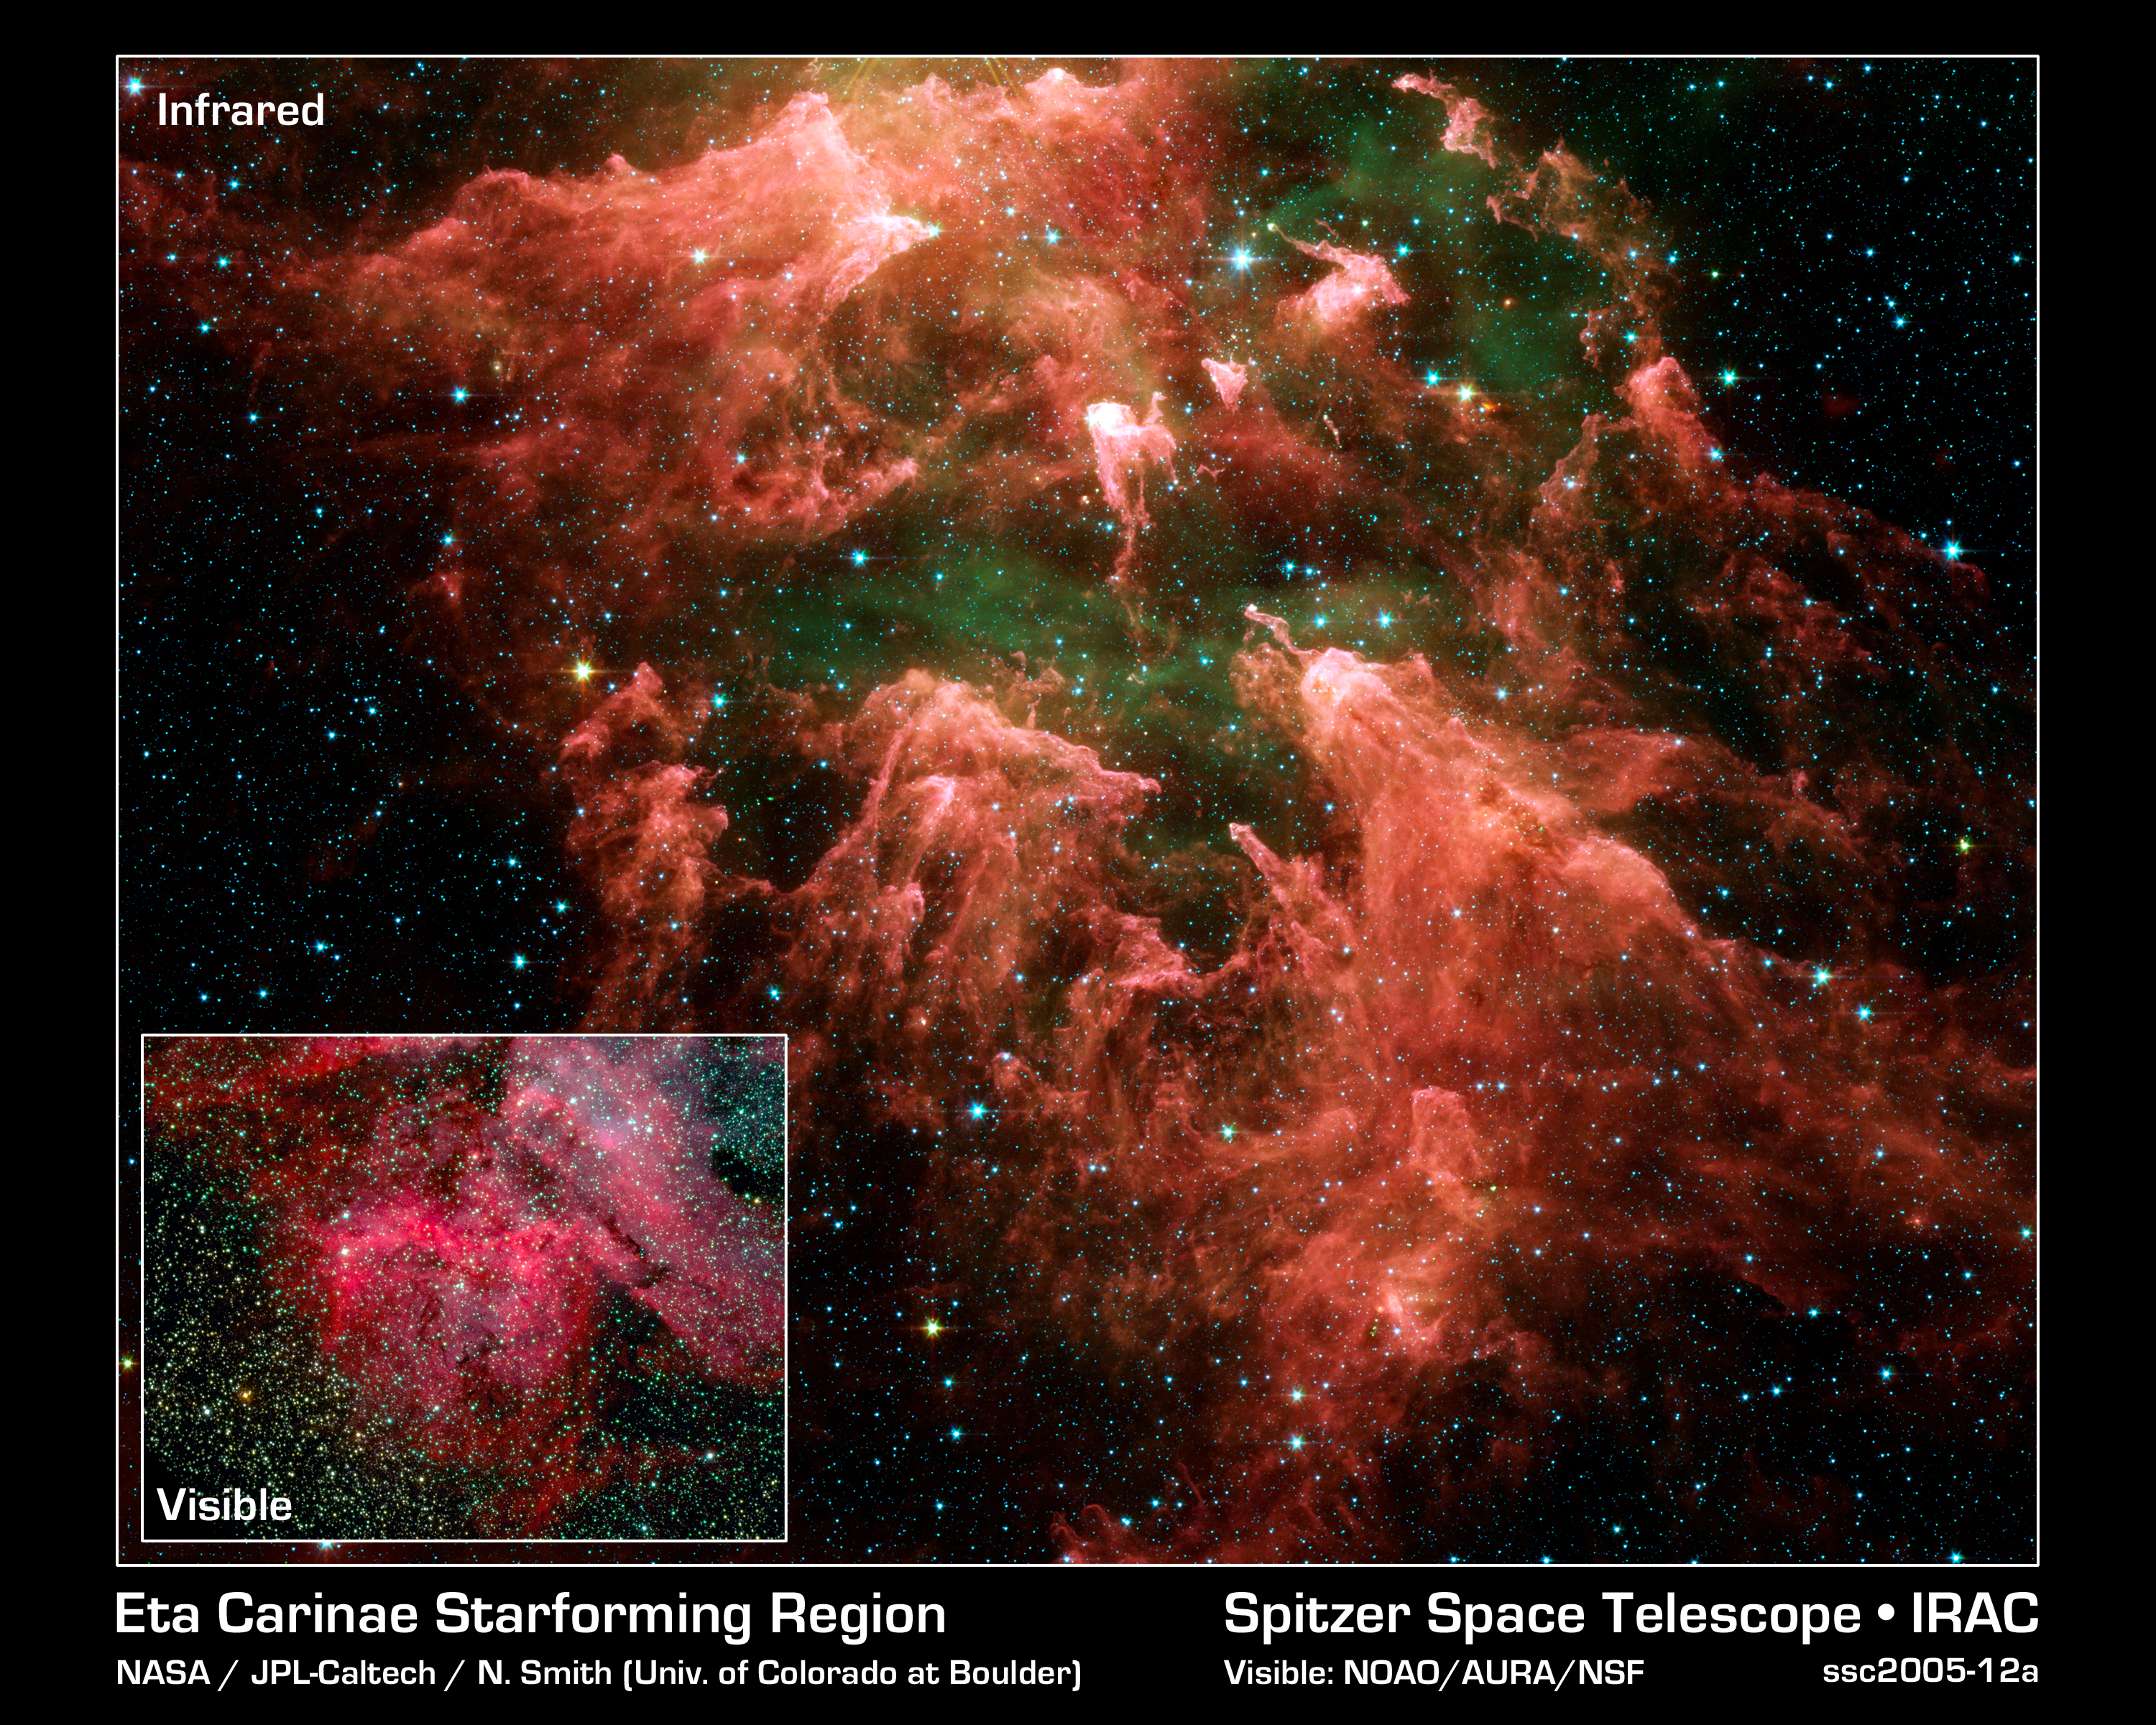

All Pillars Point To Eta

This false-color image taken by NASA's Spitzer Space Telescope shows the "South Pillar" region of the star-forming region called the Carina Nebula. Like cracking open a watermelon and finding its seeds, the infrared telescope "busted open" this murky cloud to reveal star embryos (yellow or white) tucked inside finger-like pillars of thick dust (pink). Hot gases are green and foreground stars are blue. Not all of the newfound star embryos can be easily spotted.

Though the nebula's most famous and massive star, Eta Carinae, is too bright to be observed by infrared telescopes, the downward-streaming rays hint at its presence above the picture frame. Ultraviolet radiation and stellar winds from Eta Carinae and its siblings have shredded the cloud to pieces, leaving a mess of tendrils and pillars. This shredding process triggered the birth of the new stars uncovered by Spitzer.

The inset visible-light picture of the Carina Nebula shows quite a different view. Dust pillars are fewer and appear dark because the dust is soaking up visible light. Spitzer's infrared detectors cut through this dust, allowing it to see the heat from warm, embedded star embryos, as well as deeper, more buried pillars.

Eta Carinae is a behemoth of a star, with more than 100 times the mass of our Sun. It is so massive that it can barely hold itself together. Over the years, it has brightened and faded as material has shot away from its surface. Some astronomers think Eta Carinae might die in a supernova blast within our lifetime.

Eta Carinae's home, the Carina Nebula, is located in the southern portion of our Milky Way galaxy, 10,000 light-years from Earth. This colossal cloud of gas and dust stretches across 200 light-years of space. Though it is dominated by Eta Carinae, it also houses the star's slightly less massive siblings, in addition to the younger generations of stars.

This image was taken by the infrared array camera on Spitzer. It is a three-color composite of invisible light, showing emissions from wavelengths of 3.6 microns (blue), 4.5 microns (green), 5.8 microns (orange), and 8.0 microns (red).

The visible-light picture is from the National Optical Astronomy Observatory.

The visible-light picture is from the National Optical Astronomy Observatory.

Credit: NASA/JPL-Caltech/N. Smith (University of Colorado at Boulder)